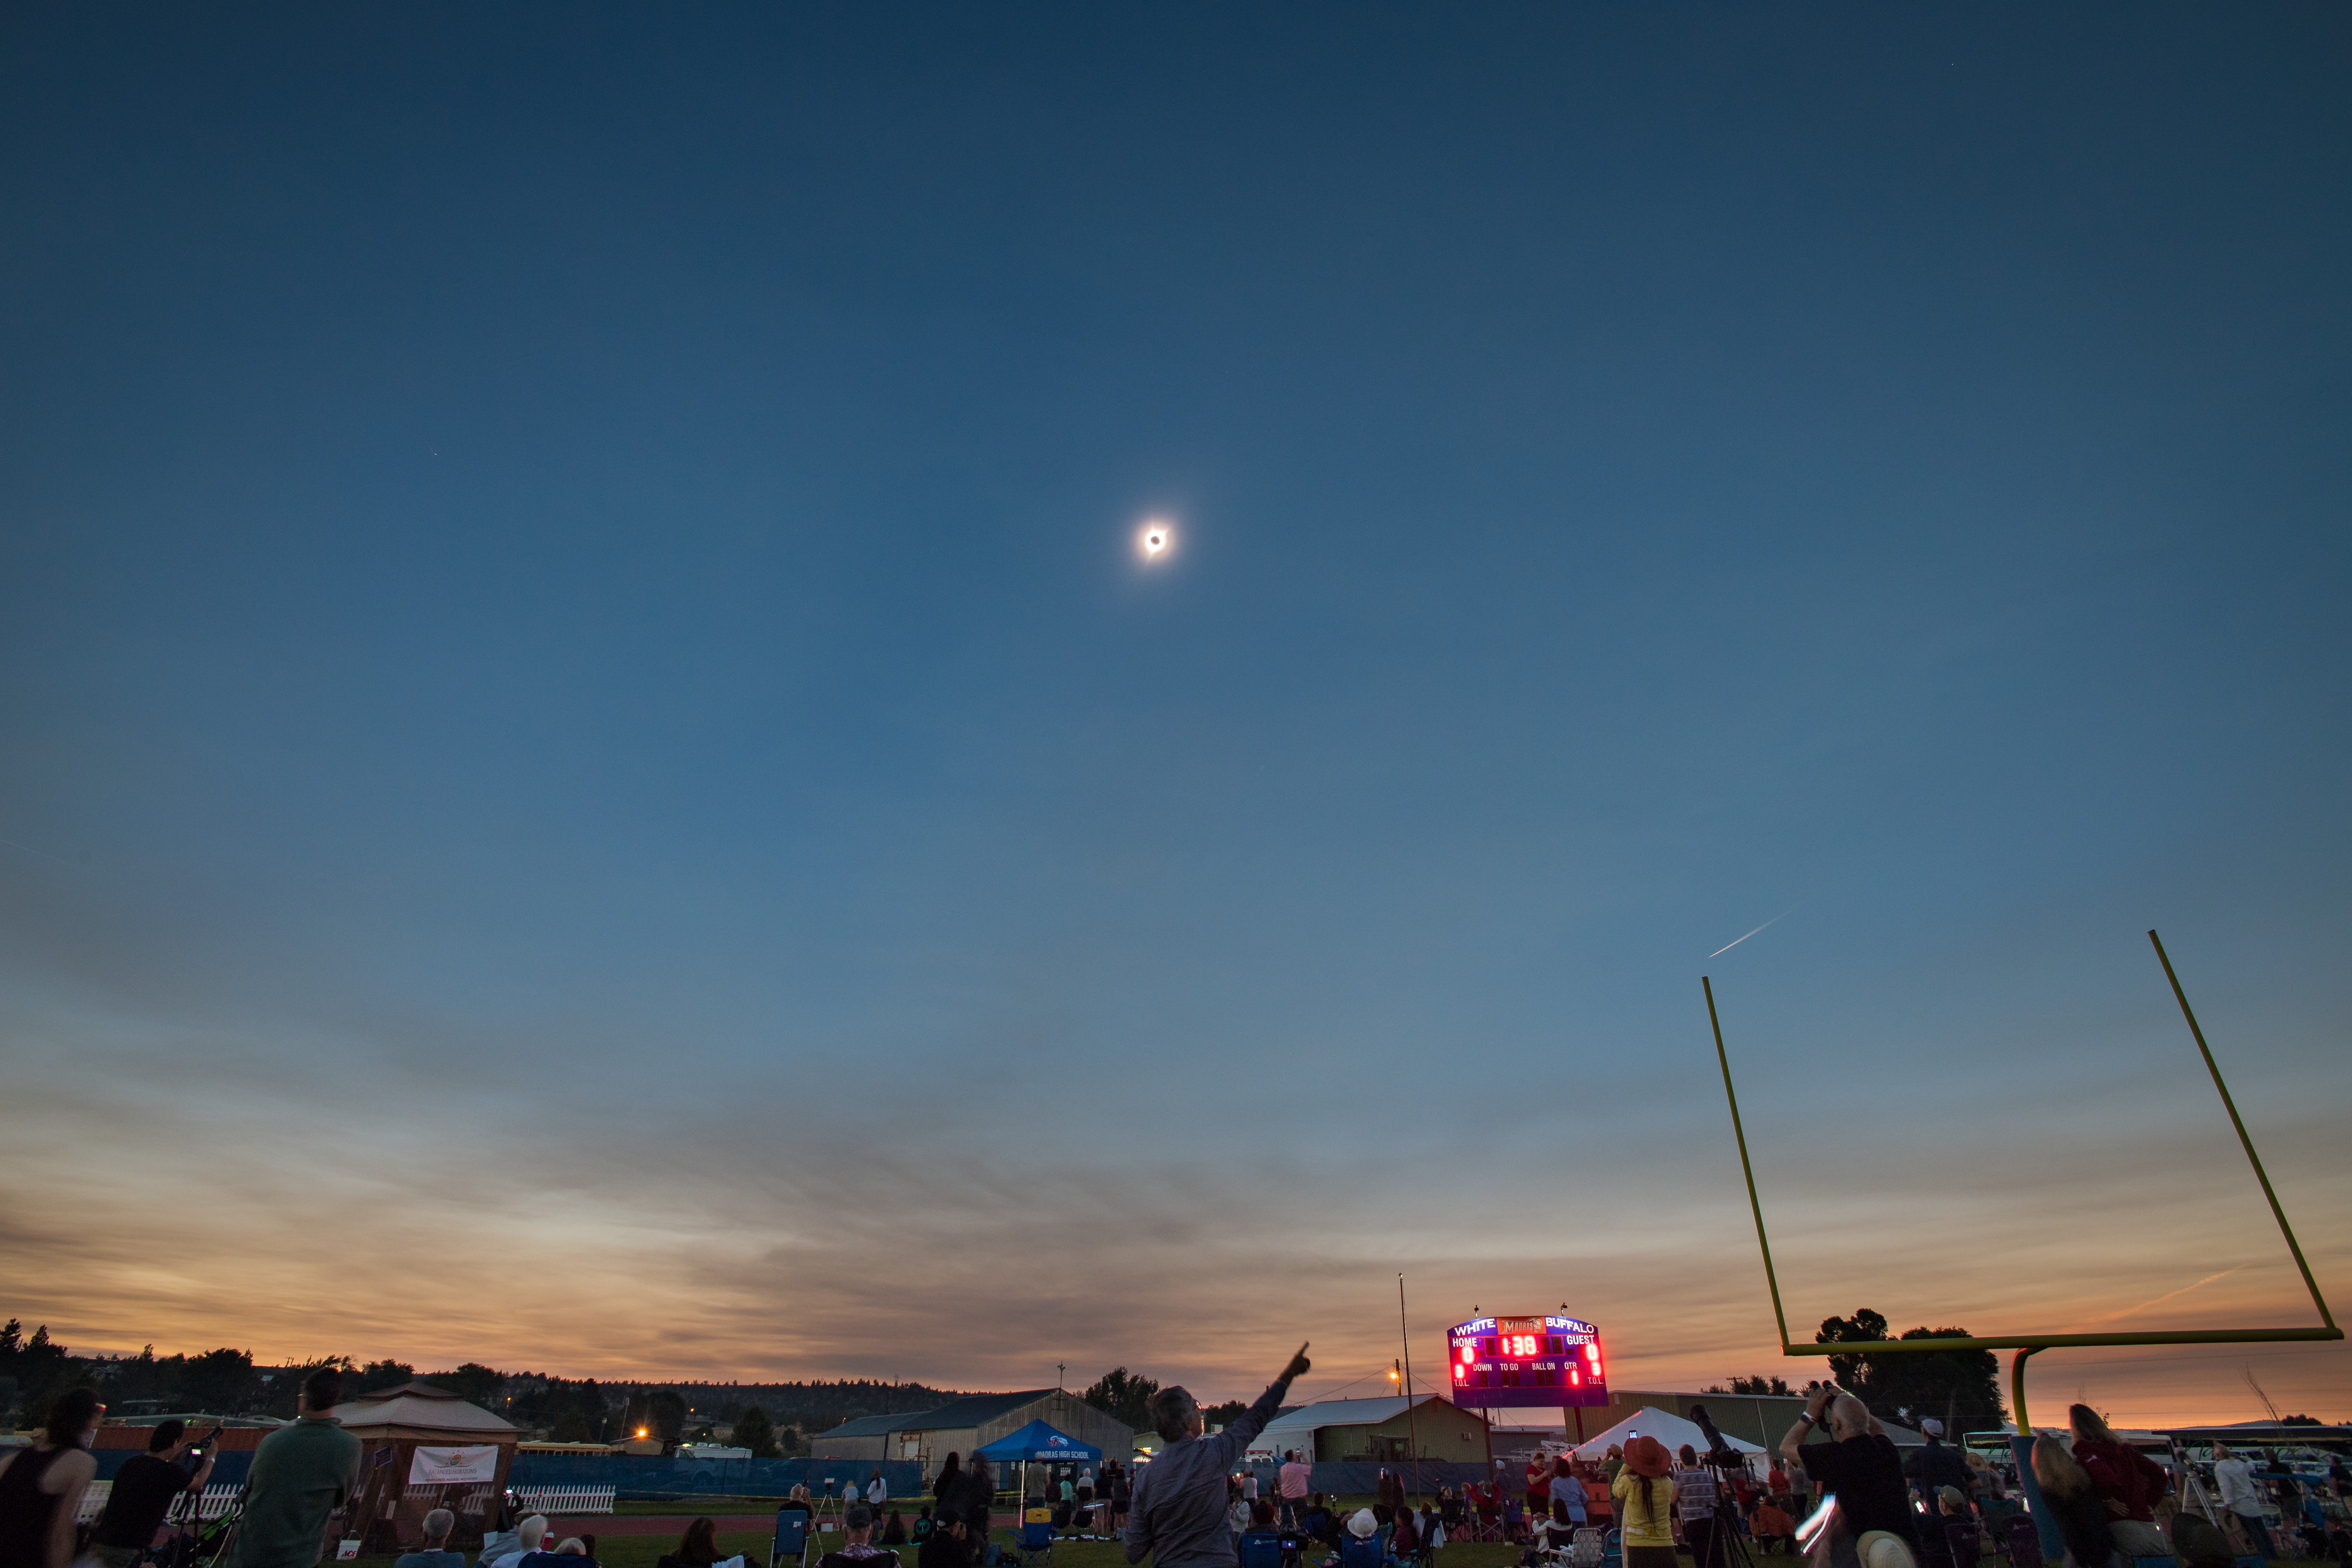

2017 Total Solar Eclipse

A total solar eclipse is seen on Monday, August 21, 2017 above Madras, Oregon. A total solar eclipse swept across a narrow portion of the contiguous United States from Lincoln Beach, Oregon to Charleston, South Carolina. A partial solar eclipse was visible across the entire North American continent along with parts of South America, Africa, and Europe.

Credit: (NASA/Aubrey Gemignani)